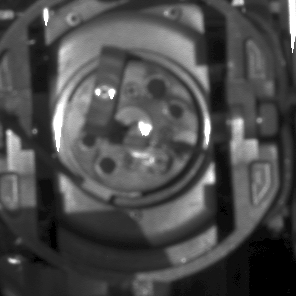

Pebble Jammed in Rock Abrasion Tool

After the rock abrasion tool on NASA’s Mars Exploration Rover Opportunity stopped working on sol 199 (Aug. 15, 2004), rover operators used the panoramic camera to take this image the next day for help in diagnosing the problem. The tool was closer than the camera could focus on sharply, but the image does show a dark spot just left of center, which engineers have determined is likely to be a pebble jammed between the cutting-blade rotor and the wire-brush rotor. If that diagnosis is confirmed by further analysis, the tool will likely be commanded to turn the rotors in reverse to release the pebble.

Credit: NASA/JPL/Cornell